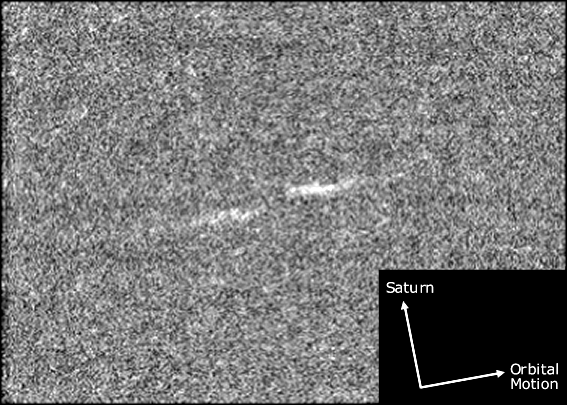

Propeller Motion

This magnified view illustrates the general orientation of the “propeller” features in Saturn’s rings as they orbit the planet. The propellers are features detected in Cassini images that reveal the gravitational influence of moonlets approximately 100 meters (300 feet) in diameter.

The view is from one of the two Saturn orbit insertion images, taken on July 1, 2004, in which the propellers were discovered.

The two dashes of the propeller are oriented in the direction of orbital motion. The “leading” dash is also slightly closer to Saturn; this “radial offset” is about 300 meters (1000 feet). The unseen moonlet lies in the center of the structure.

The grainy appearance of the image is due to magnification and the fact that the propellers are very faint–just visible above the level of background noise. Consequently, the image enhancement procedures used have also enhanced the noise.

This propeller image is identified as “feature 1” in PIA07790. The original Cassini spacecraft narrow-angle camera image has been magnified from its original scale for presentation.

The Cassini-Huygens mission is a cooperative project of NASA, the European Space Agency and the Italian Space Agency. The Jet Propulsion Laboratory, a division of the California Institute of Technology in Pasadena, manages the mission for NASA’s Science Mission Directorate, Washington, D.C. The Cassini orbiter and its two onboard cameras were designed, developed and assembled at JPL. The imaging operations center is based at the Space Science Institute in Boulder, Colo.

Credit: NASA/JPL/Space Science Institute